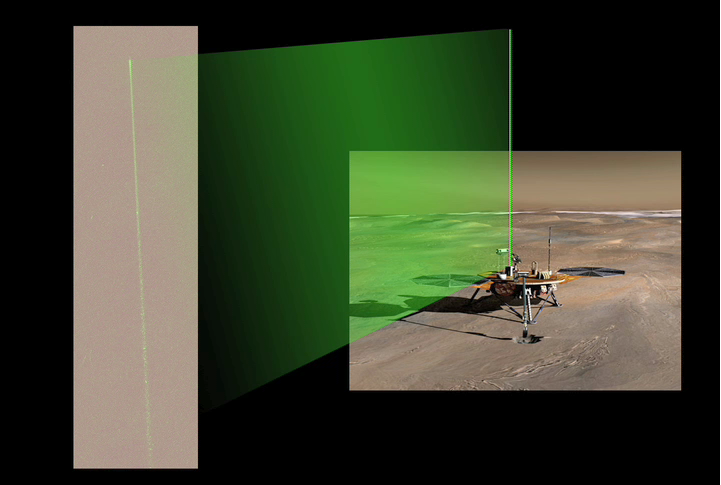

Phoenix’s Laser Beam in Action on Mars

The Surface Stereo Imager camera aboard NASA’s Phoenix Mars Lander acquired a series of images of the laser beam in the Martian night sky. Bright spots in the beam are reflections from ice crystals in the low level ice-fog. The brighter area at the top of the beam is due to enhanced scattering of the laser light in a cloud. The Canadian-built lidar instrument emits pulses of laser light and records what is scattered back.

The Phoenix Mission is led by the University of Arizona, Tucson, on behalf of NASA. Project management of the mission is by NASA’s Jet Propulsion Laboratory, Pasadena, Calif. Spacecraft development is by Lockheed Martin Space Systems, Denver.

Photojournal Note: As planned, the Phoenix lander, which landed May 25, 2008 23:53 UTC, ended communications in November 2008, about six months after landing, when its solar panels ceased operating in the dark Martian winter.

Credit: NASA/JPL-Caltech/University Arizona/Texas A&M University